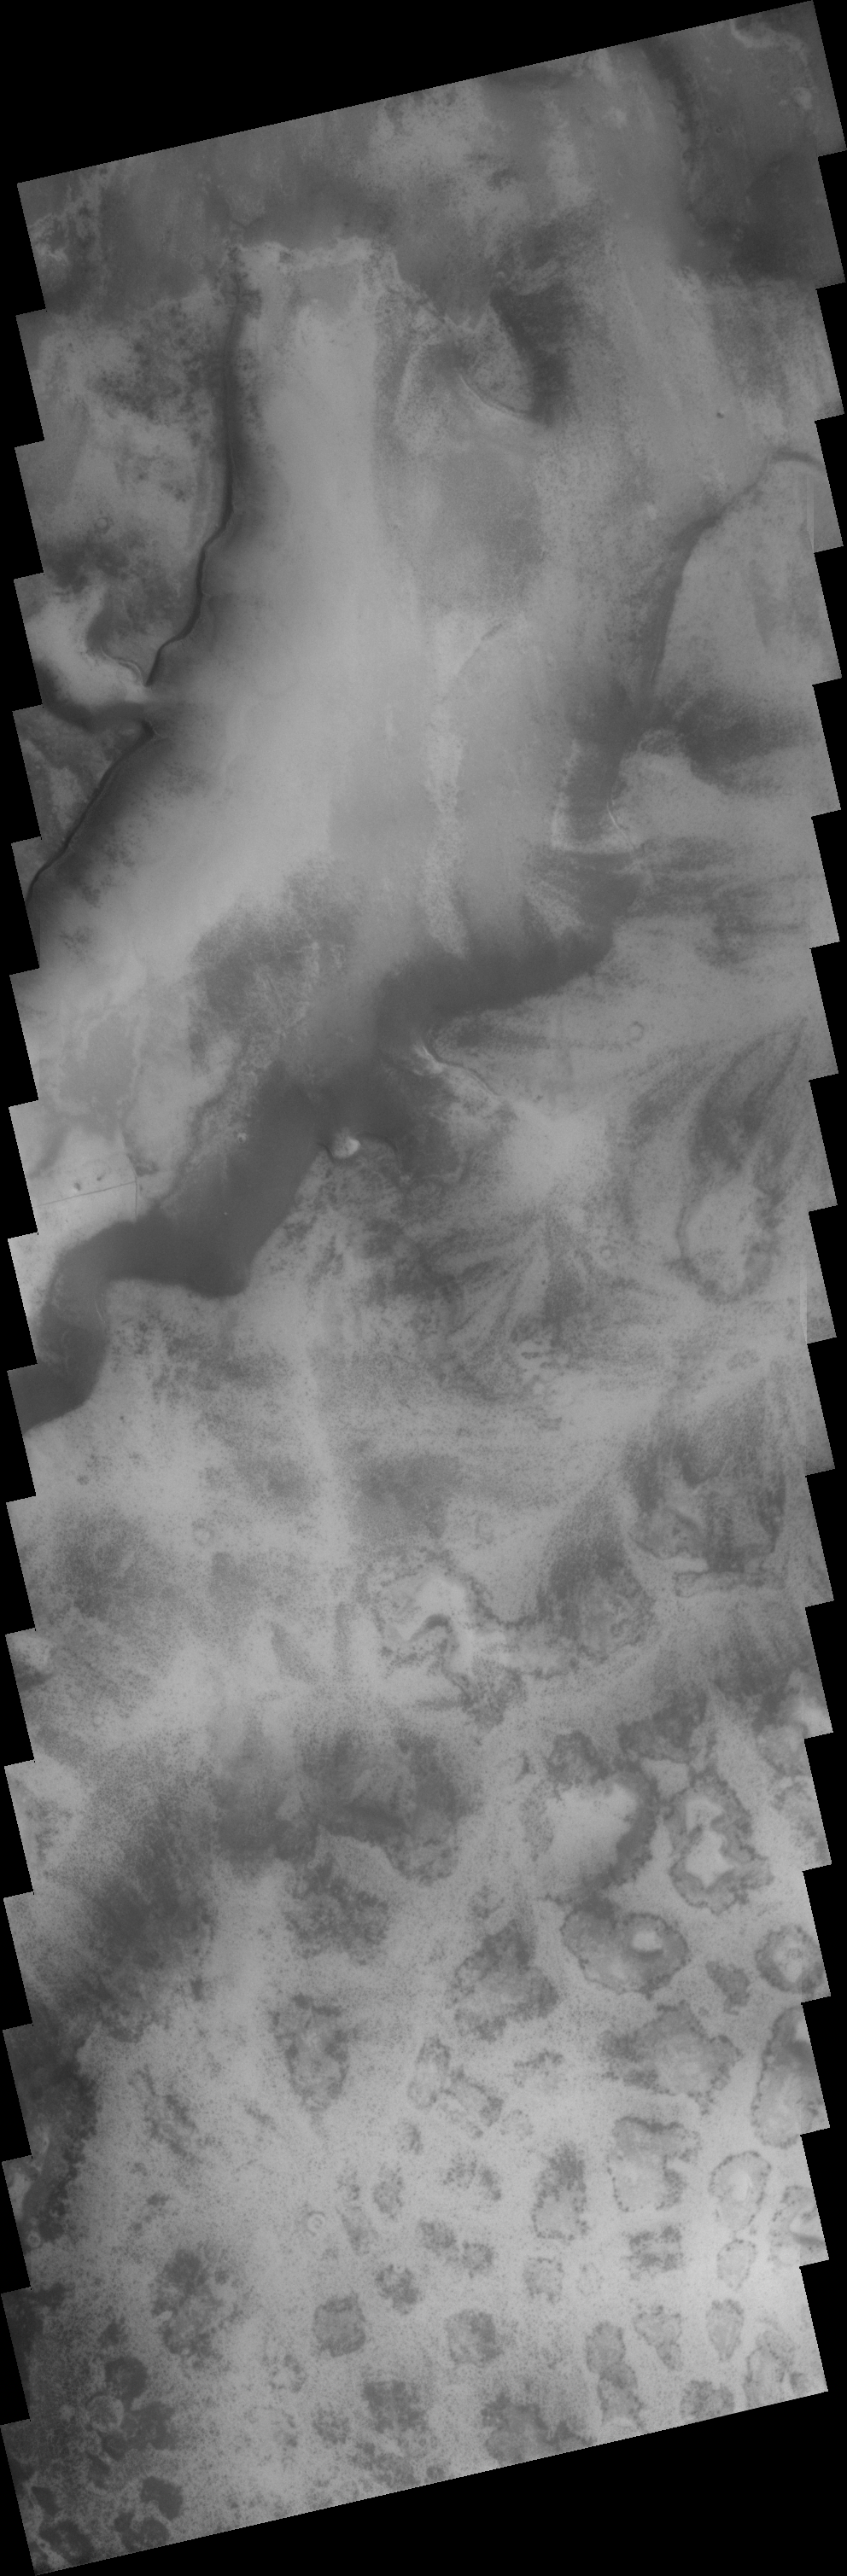

Polar Terrains

The region surrounding the South Polar Cap contains many different terrain types. This image shows both etched terrain and a region of “mounds.”

Image information: VIS instrument. Latitude 75S, Longitude 286.5E. 17 meter/pixel resolution.

Note: this THEMIS visual image has not been radiometrically nor geometrically calibrated for this preliminary release. An empirical correction has been performed to remove instrumental effects. A linear shift has been applied in the cross-track and down-track direction to approximate spacecraft and planetary motion. Fully calibrated and geometrically projected images will be released through the Planetary Data System in accordance with Project policies at a later time.

NASA’s Jet Propulsion Laboratory manages the 2001 Mars Odyssey mission for NASA’s Office of Space Science, Washington, D.C. The Thermal Emission Imaging System (THEMIS) was developed by Arizona State University, Tempe, in collaboration with Raytheon Santa Barbara Remote Sensing. The THEMIS investigation is led by Dr. Philip Christensen at Arizona State University. Lockheed Martin Astronautics, Denver, is the prime contractor for the Odyssey project, and developed and built the orbiter. Mission operations are conducted jointly from Lockheed Martin and from JPL, a division of the California Institute of Technology in Pasadena.

Credit: NASA/JPL/ASU